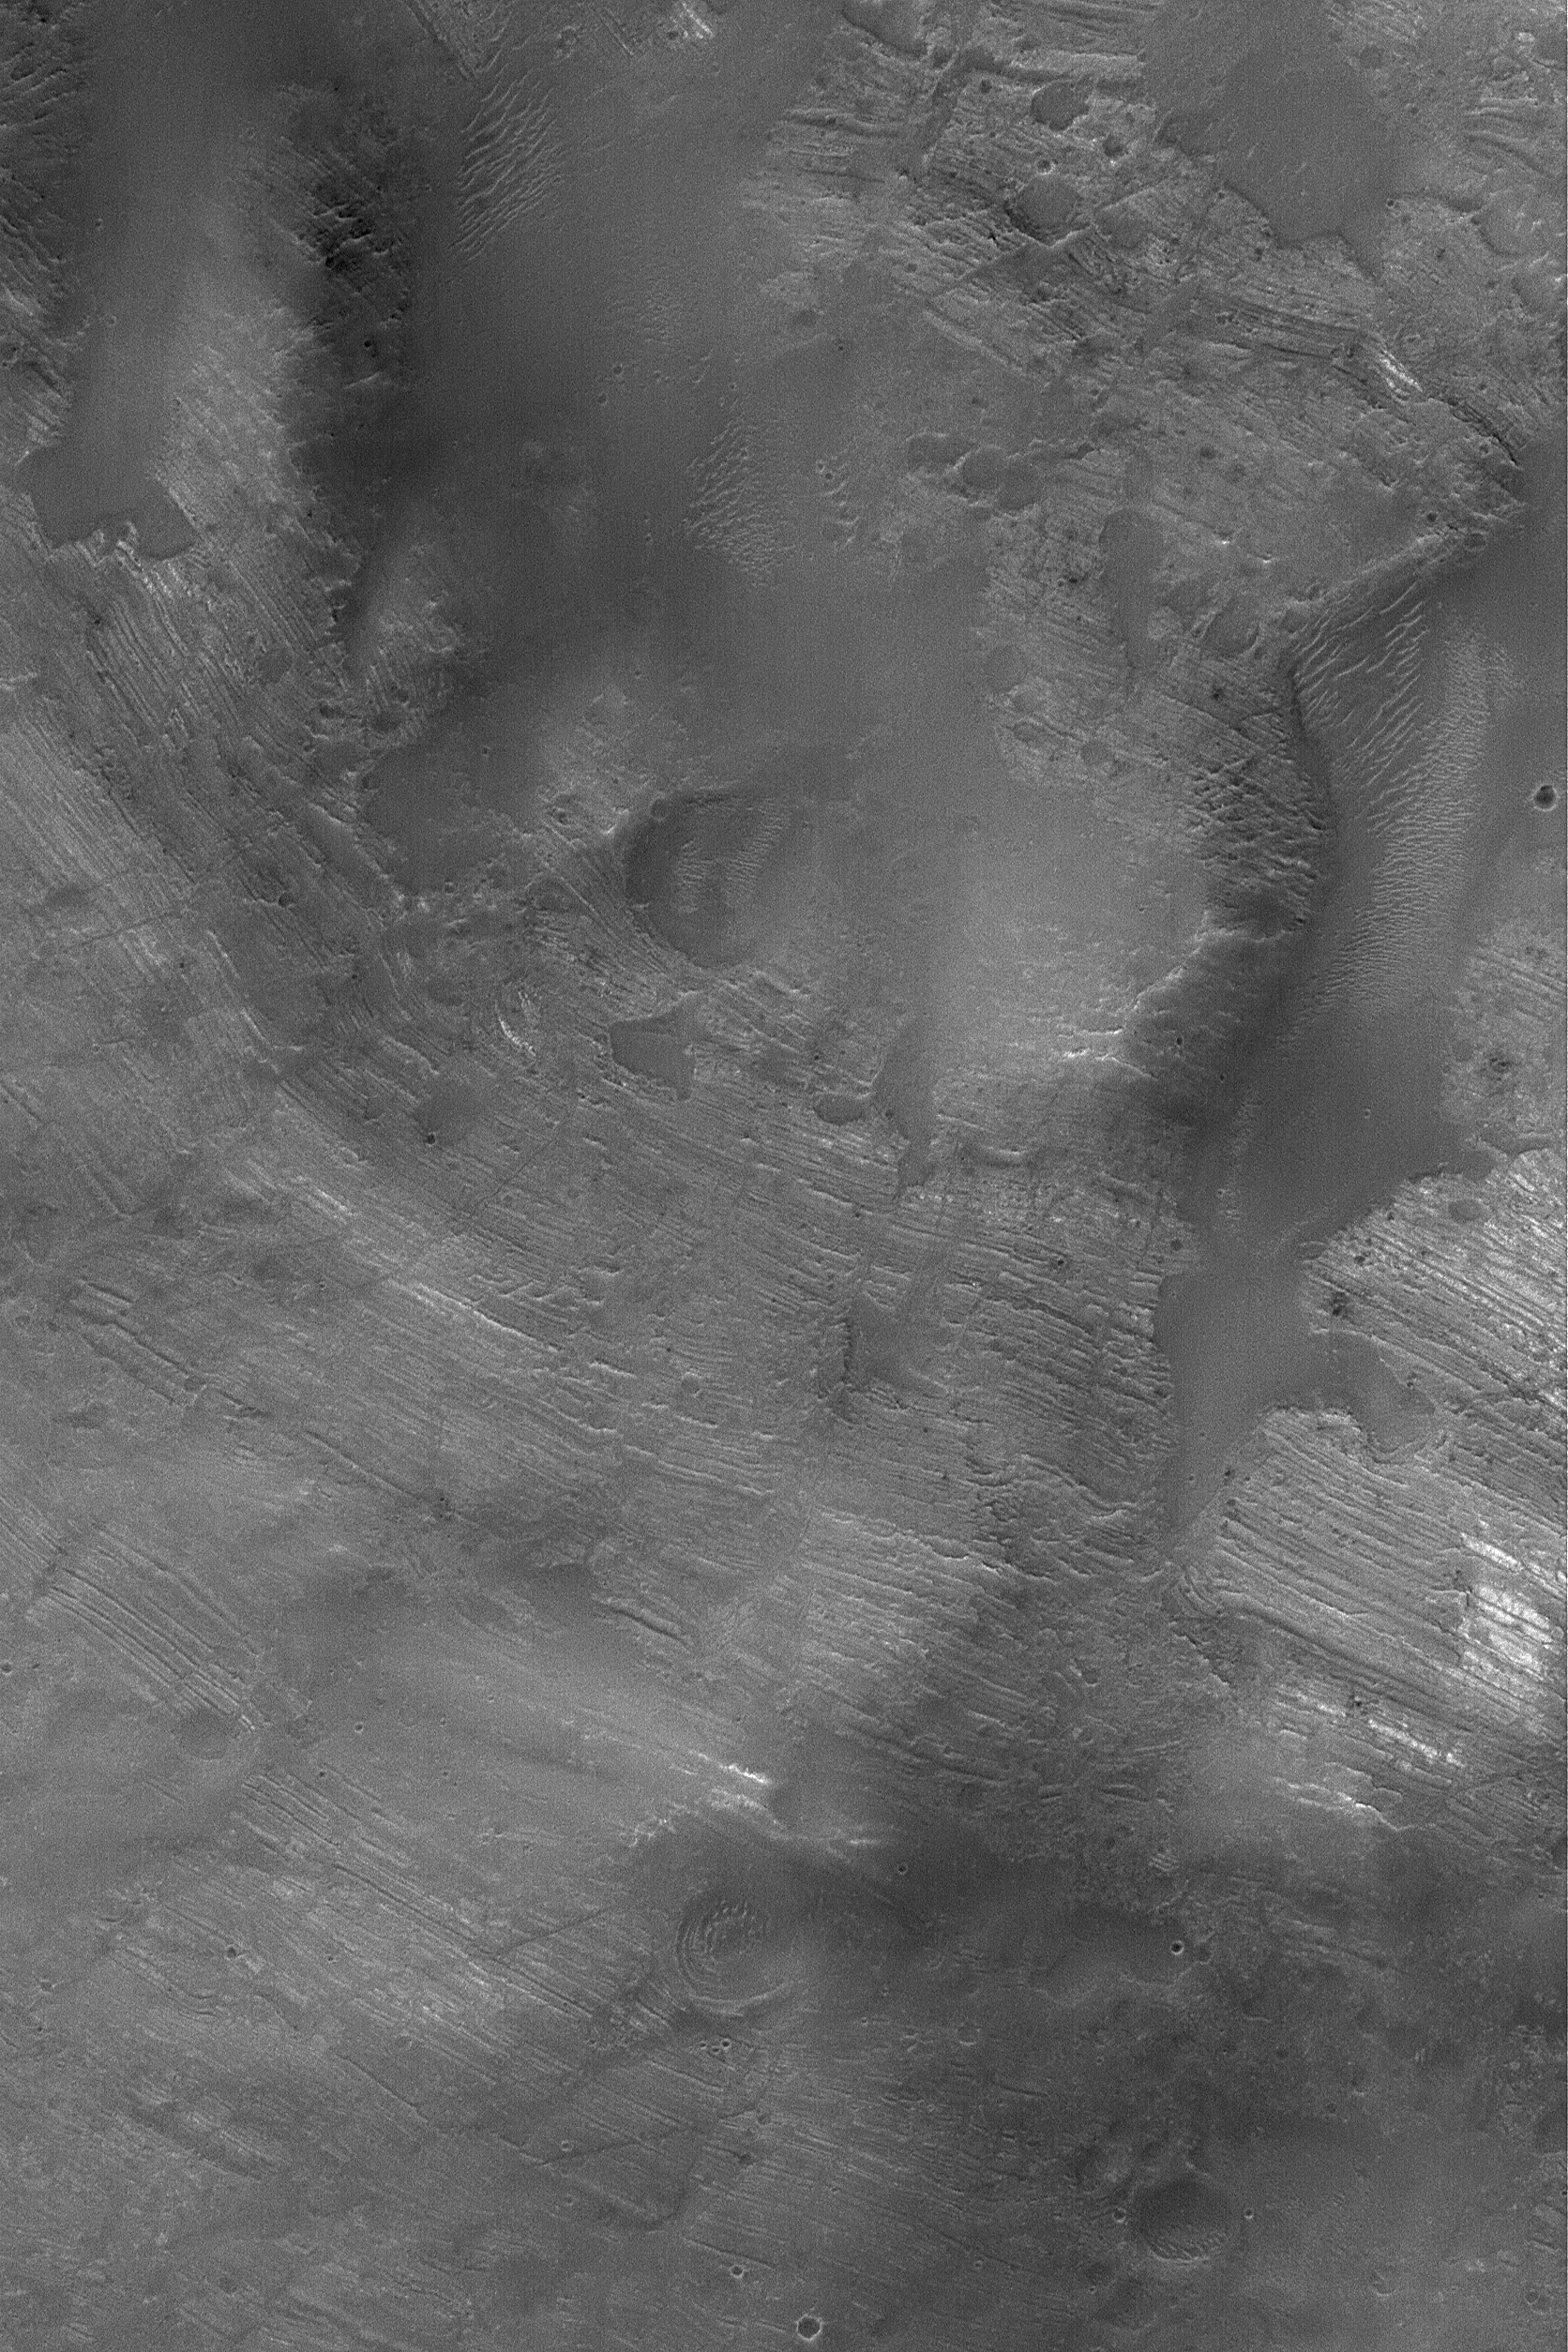

Dipping Rock Layers

23 May 2004
The central peak of Oudemans Crater, located at the edge of the Labyrinthus Noctis trough system, consists of steeply-dipping rock layers that were uplifted and tilted by the meteor impact that formed the crater. This Mars Global Surveyor (MGS) Mars Orbiter Camera (MOC) image shows an example. The banded features are layers of light-toned, possibly sedimentary, rock that were brought to the surface and uplifted by the impact process that formed the crater and its central peak. Oudemans Crater’s central peak serves as a means for probing the nature of rock that lies beneath the plains cut by the Labyrinthus Noctis troughs, which are part of the vast Valles Marineris system. This March 2004 picture is located near 10.2°S, 92.0°W. The image covers an area about 3 km (1.9 mi) across and is illuminated by sunlight from the upper left.

Credit: NASA/JPL/Malin Space Science Systems